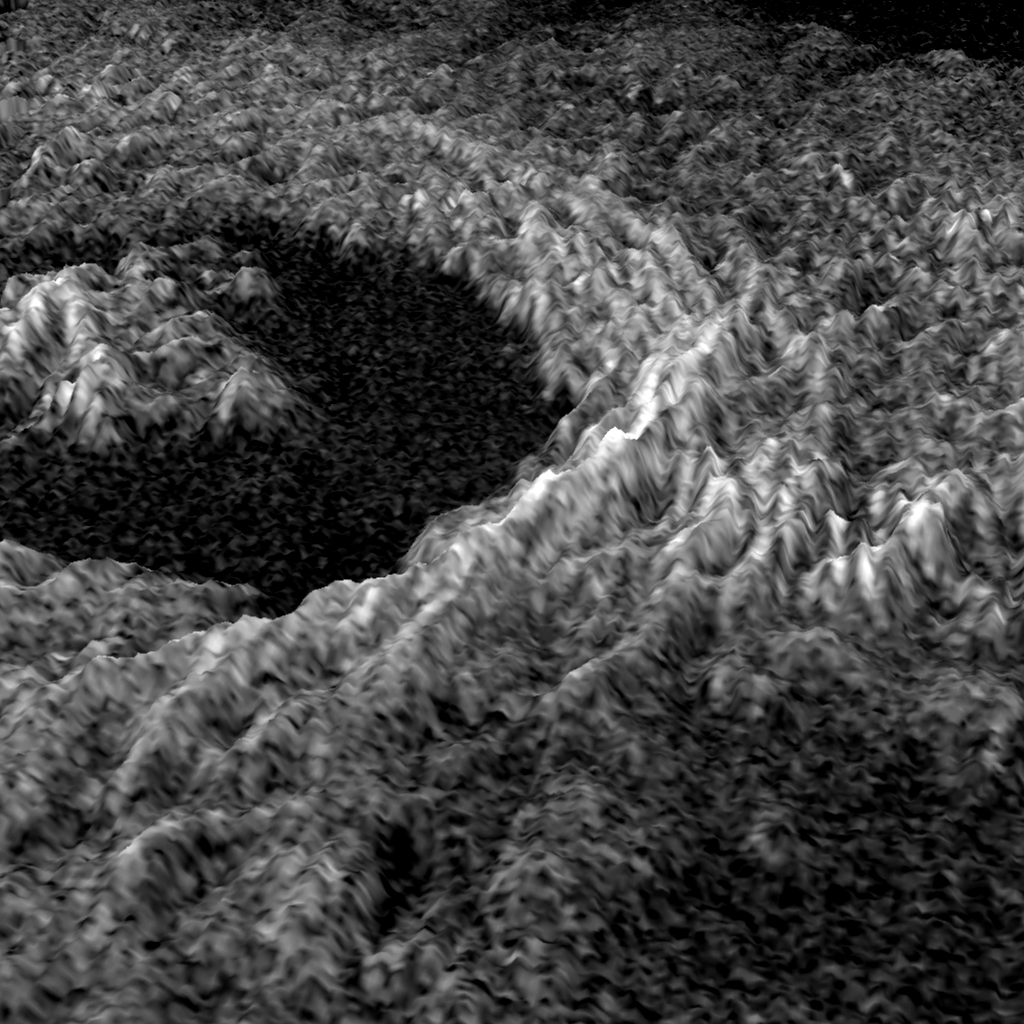

Venus – 3-D Perspective of Golubkina Crater

This three dimensional representation of brightness variations in a Magellan radar image of Golubkina crater enhances the structural features of the crater. Golubkina is 34 kilometers (20.4 miles) in diameter, and is located at about 60.5 degrees north latitude, 287.2 degrees east longitude. Golubkina is characterized by terraced inner walls and a central peak, typical of large impact craters on the Earth, Moon and Mars. The terraced inner walls form at late stages in the formation of an impact crater, due to collapse of the initial cavity formed by the meteorite impact. The central peak forms due to rebound of the inner crater floor.

Credit: NASA/JPL